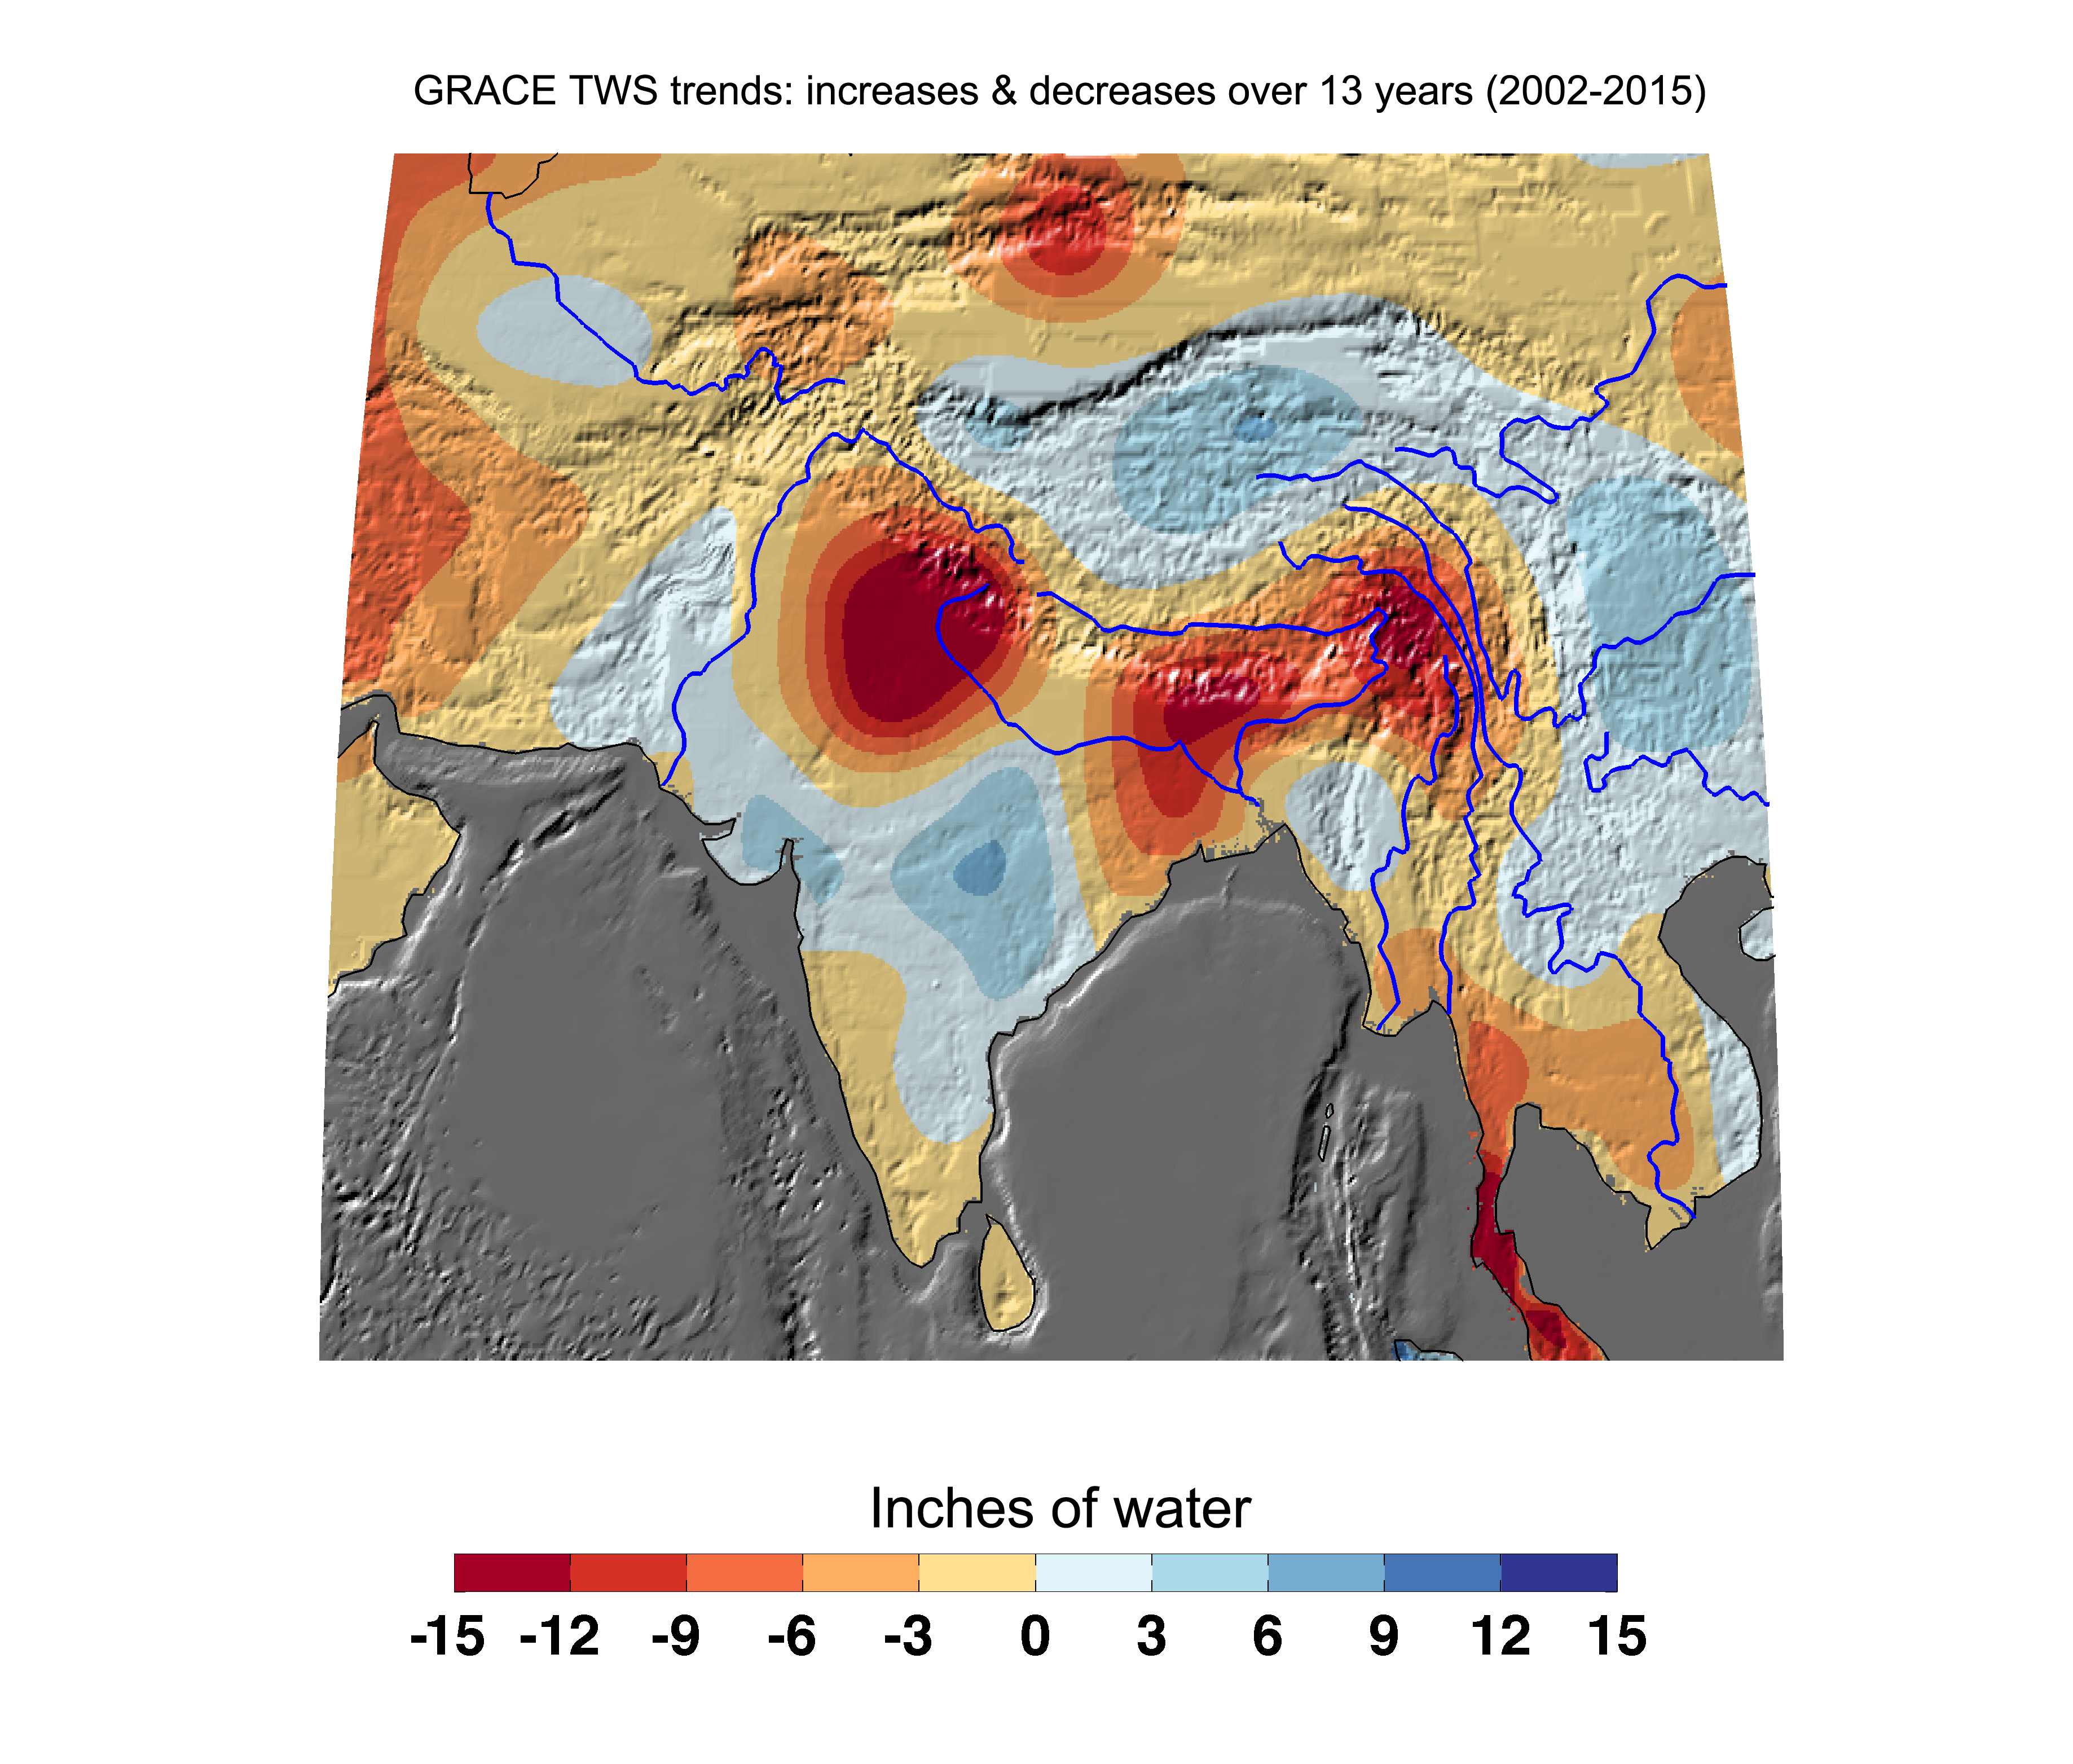

Cumulative Total India Freshwater Losses as Seen by NASA’s GRACE, 2002-15

Cumulative total freshwater losses in South Asia from 2002 to 2015 (in inches) observed by NASA’s Gravity Recovery and Climate Experiment (GRACE) mission. Total water refers to all of the snow, surface water, soil water and groundwater combined. Groundwater depletion in India and Bangladesh continue to dominate total water losses in the region. The persistent drought along the Malaysian Peninsula is also apparent. Regions of increasing total water experience strong interannual variations in the Asian monsoon. Image updated from Rodell et al., 2009.

Citation of Record: Rodell, M., I. Velicogna and J. Famiglietti, Satellite-based estimates of groundwater depletion in India, Nature, doi:10.1038/nature08238.

GRACE is a collaborative endeavor involving the Center for Space Research at the University of Texas, Austin; NASA’s Jet Propulsion Laboratory, Pasadena, Calif.; the German Space Agency and Germany’s National Research Center for Geosciences, Potsdam.

Credit: NASA JPL/Caltech